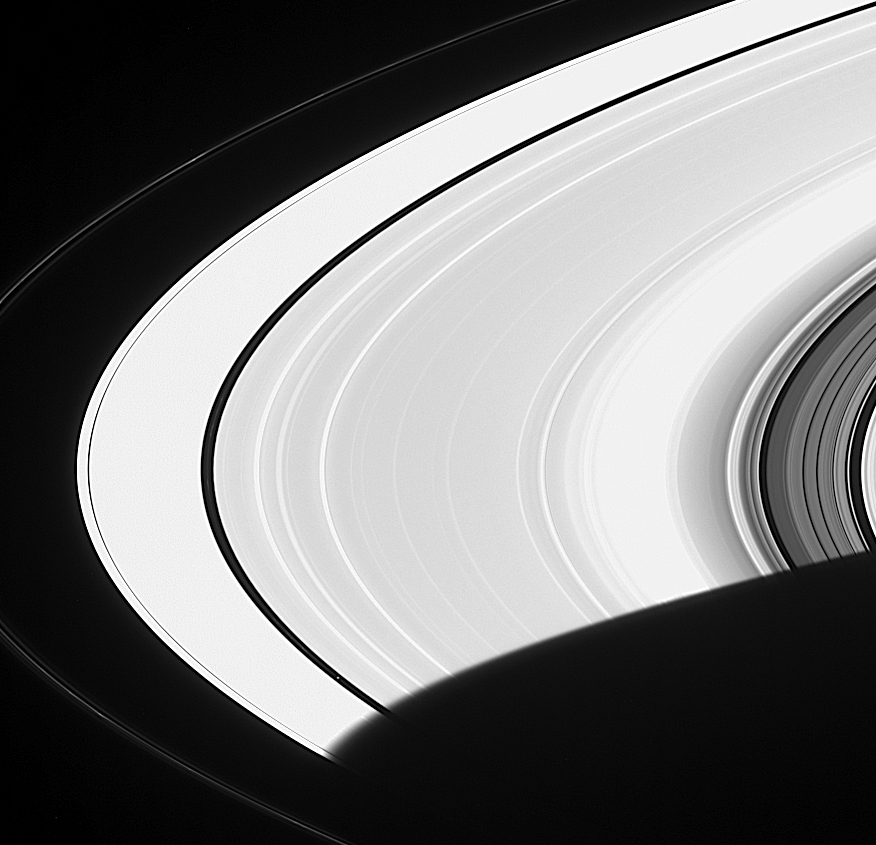

Faint Ring Details

This Cassini image captured Saturn’s moon Pan (25 kilometers, or 16 miles, across) just after the little moon emerged from Saturn’s shadow. Pan orbits within the narrow Encke Gap (300 kilometers, or 186 miles, wide).

A faint hint of the narrow ringlet within the Encke Gap in earlier Cassini images (see PIA06554) is visible here.

Saturn’s rings appear extremely overexposed due to the enhancement used to make Pan visible, but the processing technique also makes other faint features stand out. In addition to the bright, knotted core of the F ring, two faint nearby ringlets can be seen. At right, this view of the Cassini Division shows that there is actually a great amount of material embedded within it.

The image was taken in visible light with the Cassini spacecraft narrow angle camera on Dec. 1, 2004, at a distance of approximately 4.1 million kilometers (2.5 million miles) from Saturn. The image scale is 25 kilometers (15 miles) per pixel.

The Cassini-Huygens mission is a cooperative project of NASA, the European Space Agency and the Italian Space Agency. The Jet Propulsion Laboratory, a division of the California Institute of Technology in Pasadena, manages the mission for NASA’s Science Mission Directorate, Washington, D.C. The Cassini orbiter and its two onboard cameras were designed, developed and assembled at JPL. The imaging team is based at the Space Science Institute, Boulder, Colo.

Credit: NASA/JPL/Space Science Institute